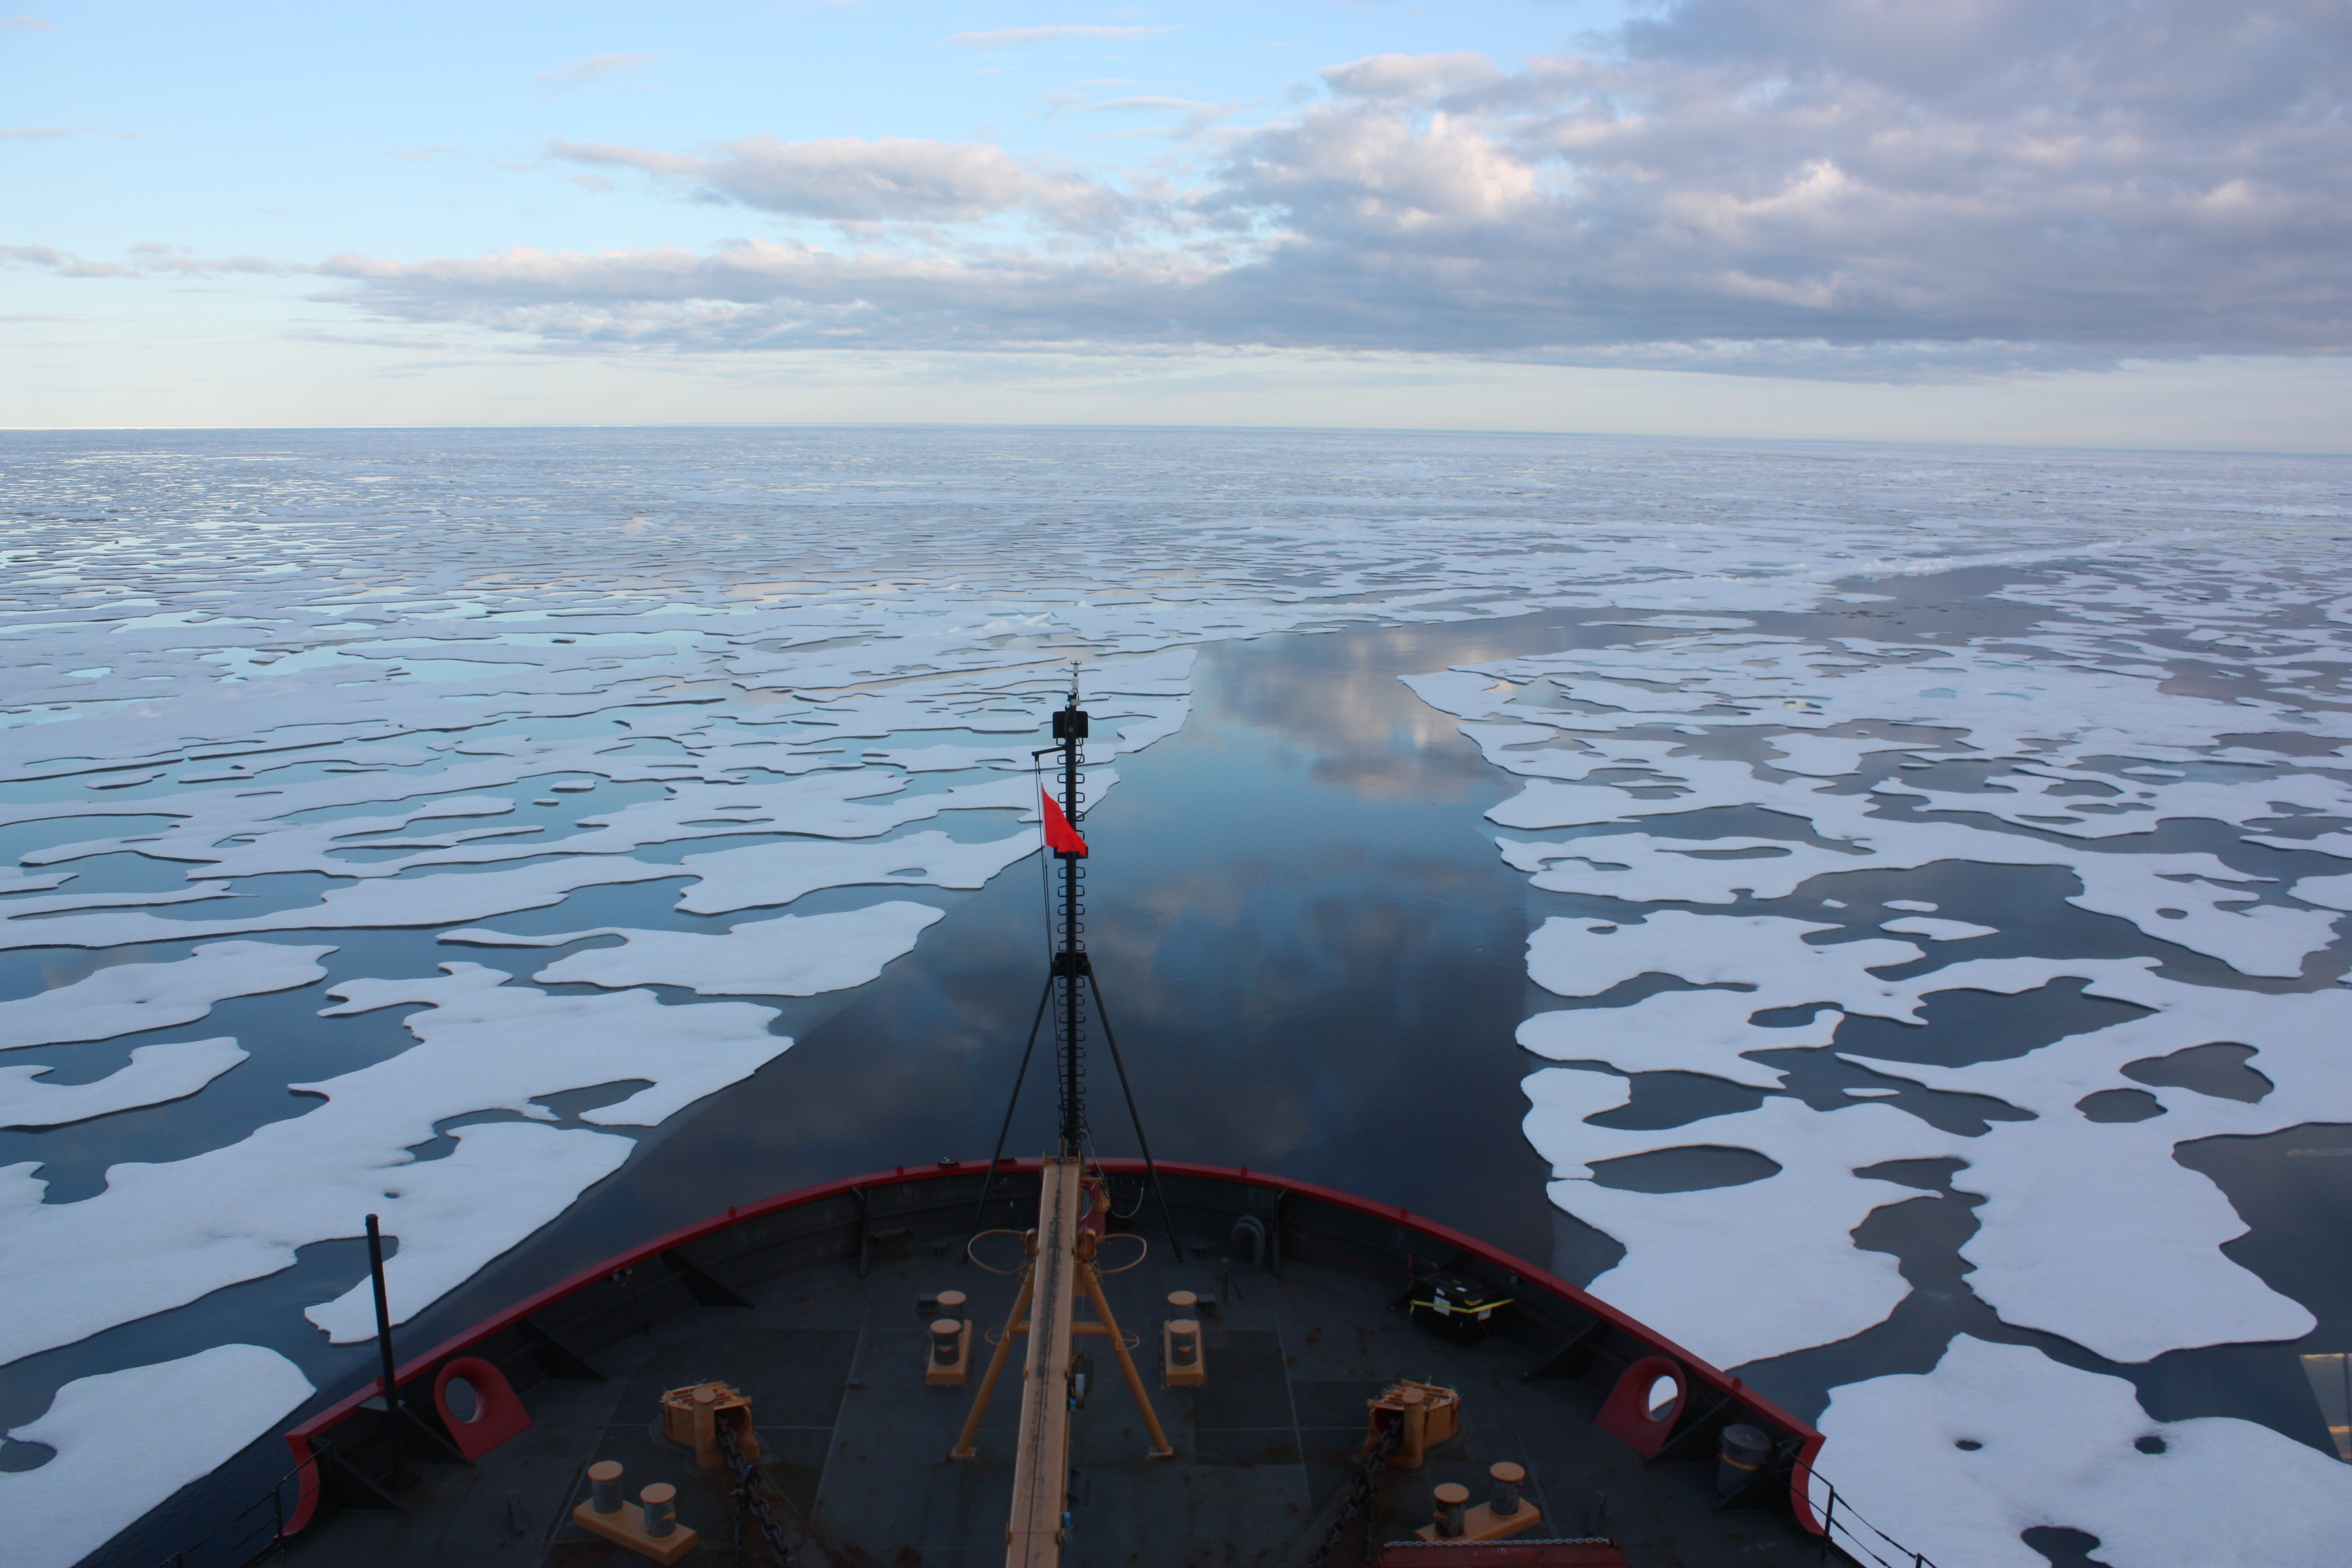

U.S. Coast Guard Cutter Healy in the Beaufort Sea

Scientists on board the U.S. Coast Guard Cutter Healy in the Beaufort Sea, northeast of Barrow, Alaska, finished collecting the mission¹s sea ice data and cruised south on July 20, 2011, through thin ice and ultimately into the open ocean. The ICESCAPE mission, or "Impacts of Climate on Ecosystems and Chemistry of the Arctic Pacific Environment," is a NASA shipborne investigation to study how changing conditions in the Arctic affect the ocean's chemistry and ecosystems. The bulk of the research took place in the Beaufort and Chukchi seas in summer 2010 and 2011.

Credit: NASA/Kathryn Hansen Credit: NASA/Kathryn Hansen